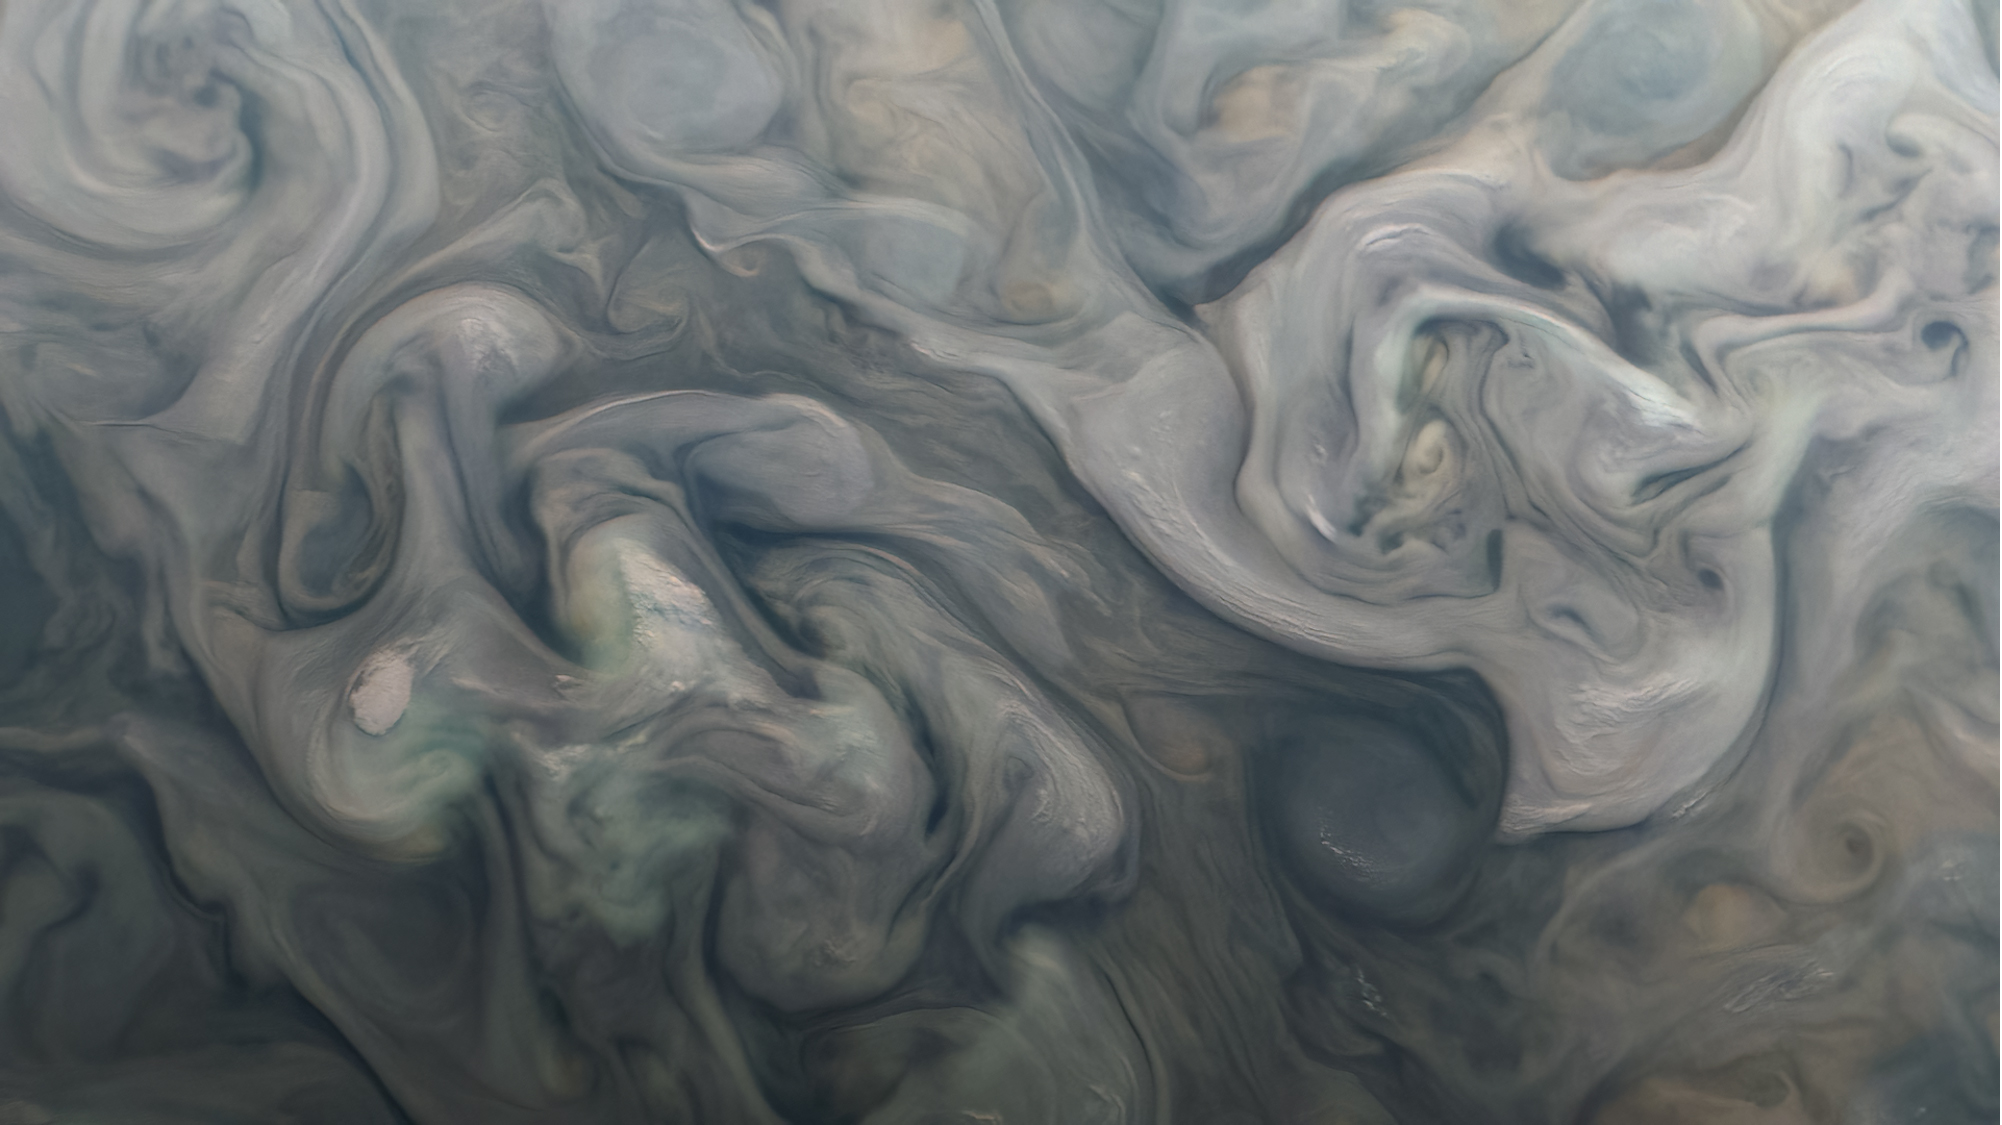

NASA’s Juno Mission Captures Swirls in Jovian Storms

Swirling clouds on Jupiter are shown in an image taken by the JunoCam public engagement camera aboard NASA’s Juno spacecraft on Feb. 25, 2022.

Juno’s orbit around Jupiter changes every time the spacecraft passes the giant planet, with the point of closest approach – perijove, or “PJ” – moving steadily northward. As the perijove changes, the resolution of images taken in the northern hemisphere steadily increases. This zoomed-in cutout of a JunoCam image, acquired on PJ40 at 54 degrees north, shows new detail in the clouds and storms. Taken at an altitude of 4,133 miles (6,652 kilometers), the image reveals features as small as 2.8 miles (4.5 kilometers) across.

Citizen scientist Kevin M. Gill processed the images to enhance color and contrast.

Credit: Image data: NASA/JPL-Caltech/SwRI/MSSS, Image processing: Kevin M. Gill CC BY 3.0